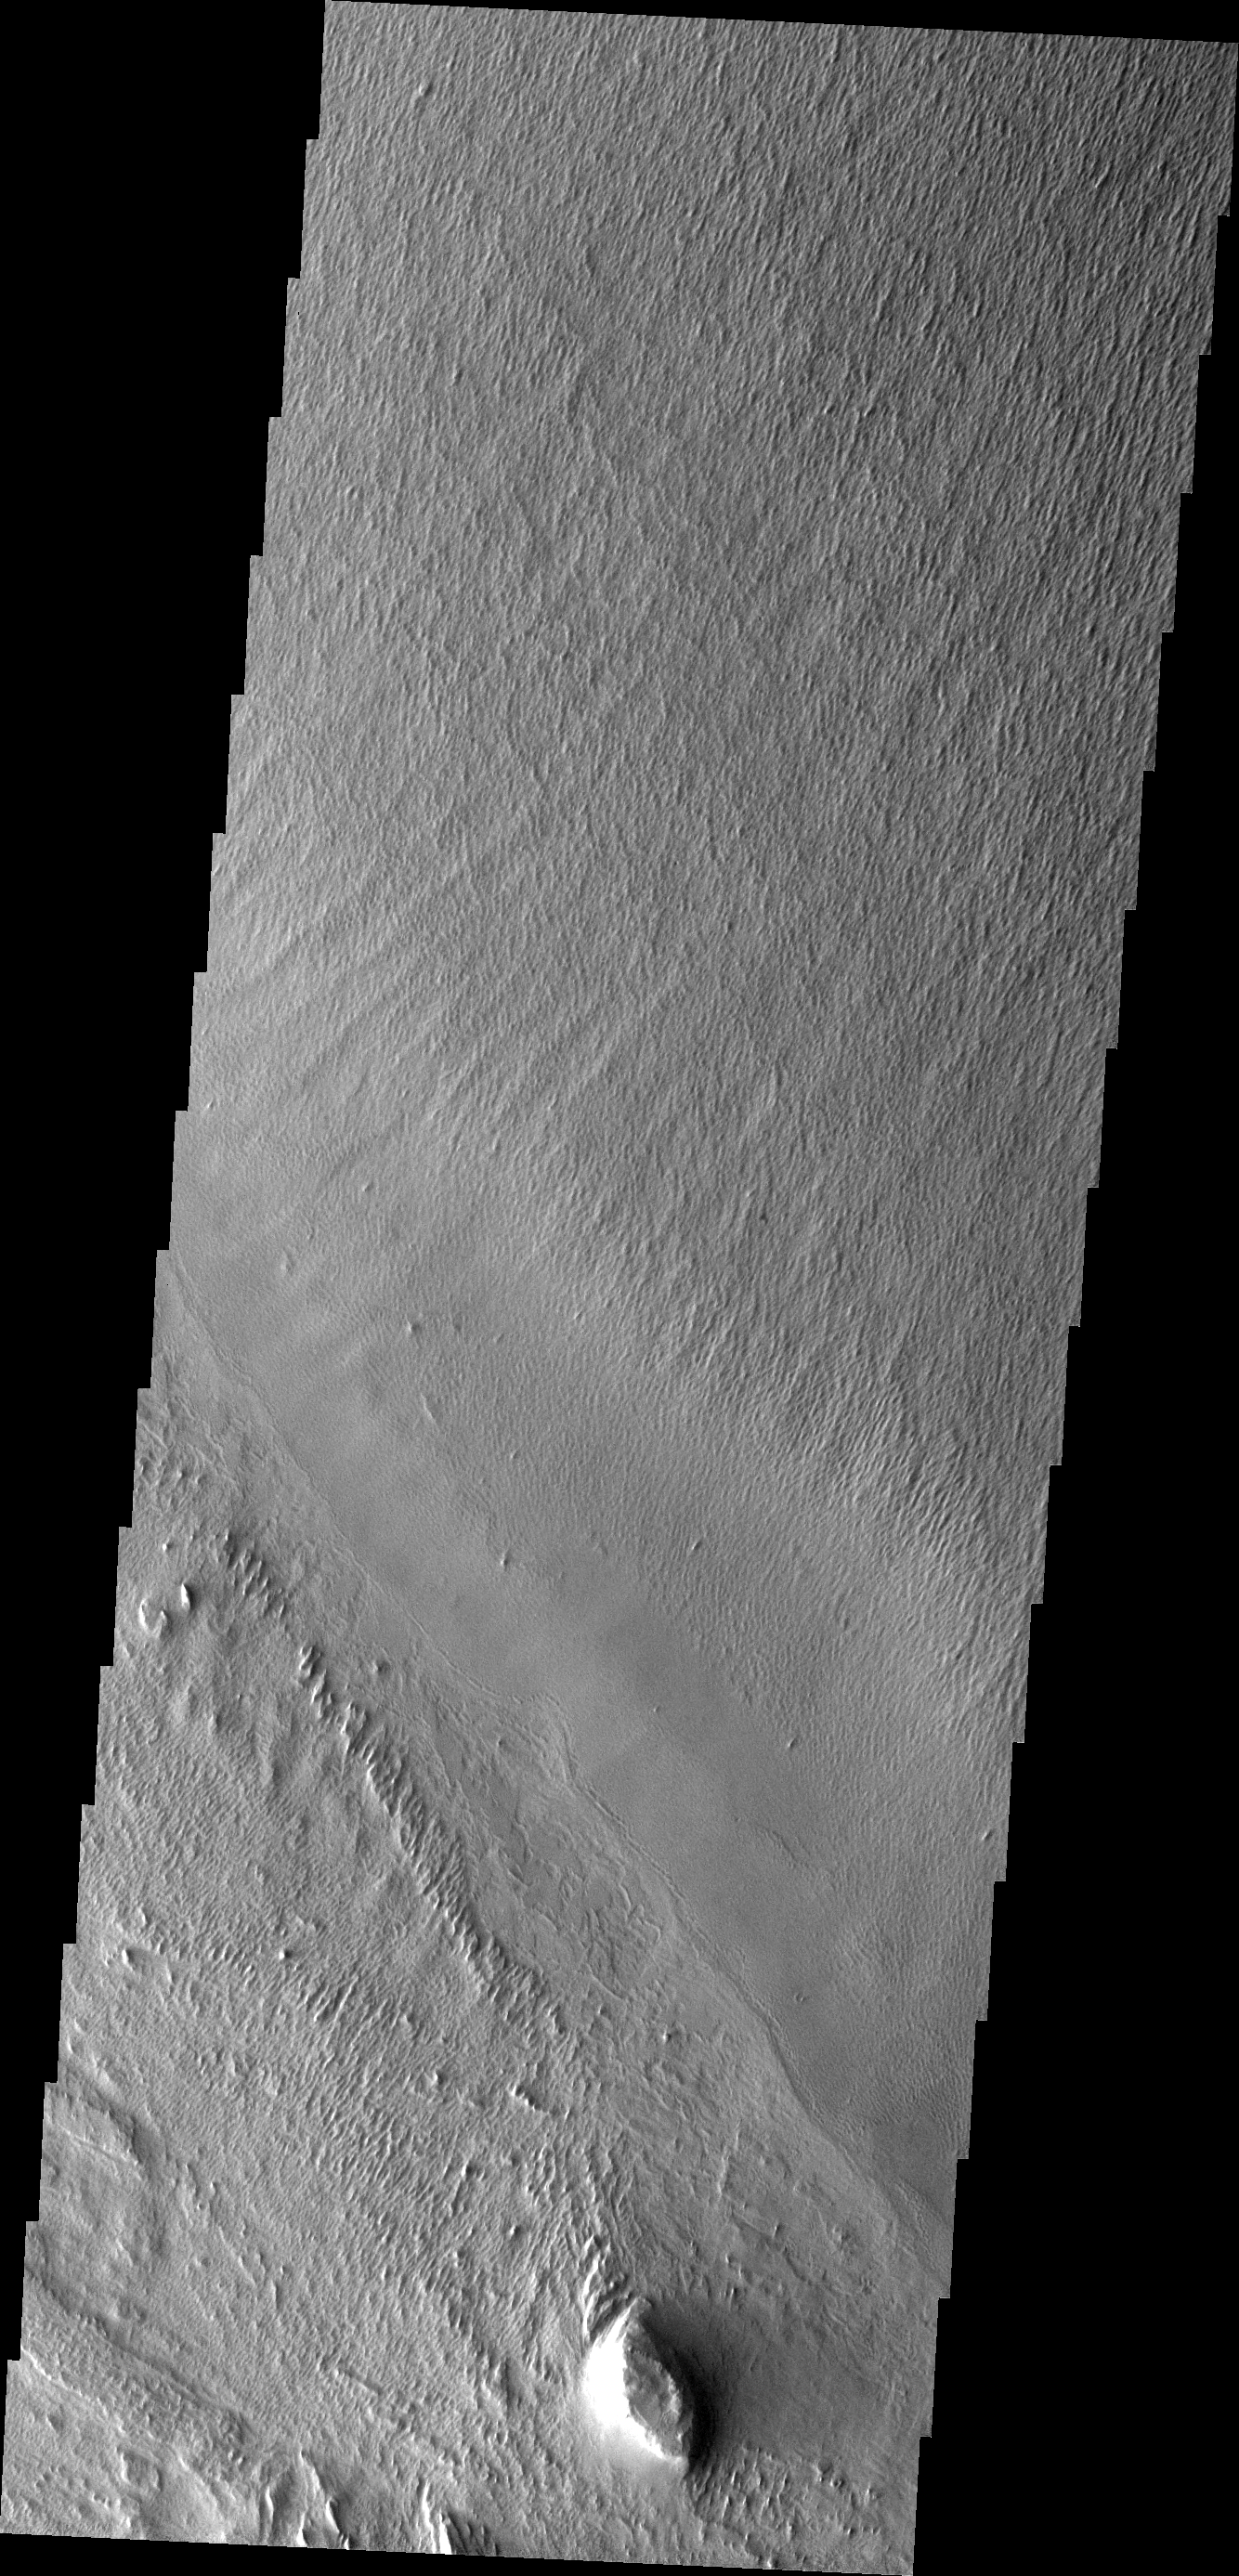

Medusa Fossae Textures

The Medusa Fossae Formation is located east of the Tharsis volcanoes. The material(s) of the formation are easily eroded by the wind and many different wind sculpted textures are found in images of this region.The hill at the bottom of this image is the same hill at the top of tomorrow’s image.

Image information: VIS instrument. Latitude -9.0N, Longitude 183.9E. 18 meter/pixel resolution.

Please see the THEMIS Data Citation Note for details on crediting THEMIS images.

Note: this THEMIS visual image has not been radiometrically nor geometrically calibrated for this preliminary release. An empirical correction has been performed to remove instrumental effects. A linear shift has been applied in the cross-track and down-track direction to approximate spacecraft and planetary motion. Fully calibrated and geometrically projected images will be released through the Planetary Data System in accordance with Project policies at a later time.

NASA’s Jet Propulsion Laboratory manages the 2001 Mars Odyssey mission for NASA’s Office of Space Science, Washington, D.C. The Thermal Emission Imaging System (THEMIS) was developed by Arizona State University, Tempe, in collaboration with Raytheon Santa Barbara Remote Sensing. The THEMIS investigation is led by Dr. Philip Christensen at Arizona State University. Lockheed Martin Astronautics, Denver, is the prime contractor for the Odyssey project, and developed and built the orbiter. Mission operations are conducted jointly from Lockheed Martin and from JPL, a division of the California Institute of Technology in Pasadena.

Credit: NASA/JPL/ASU